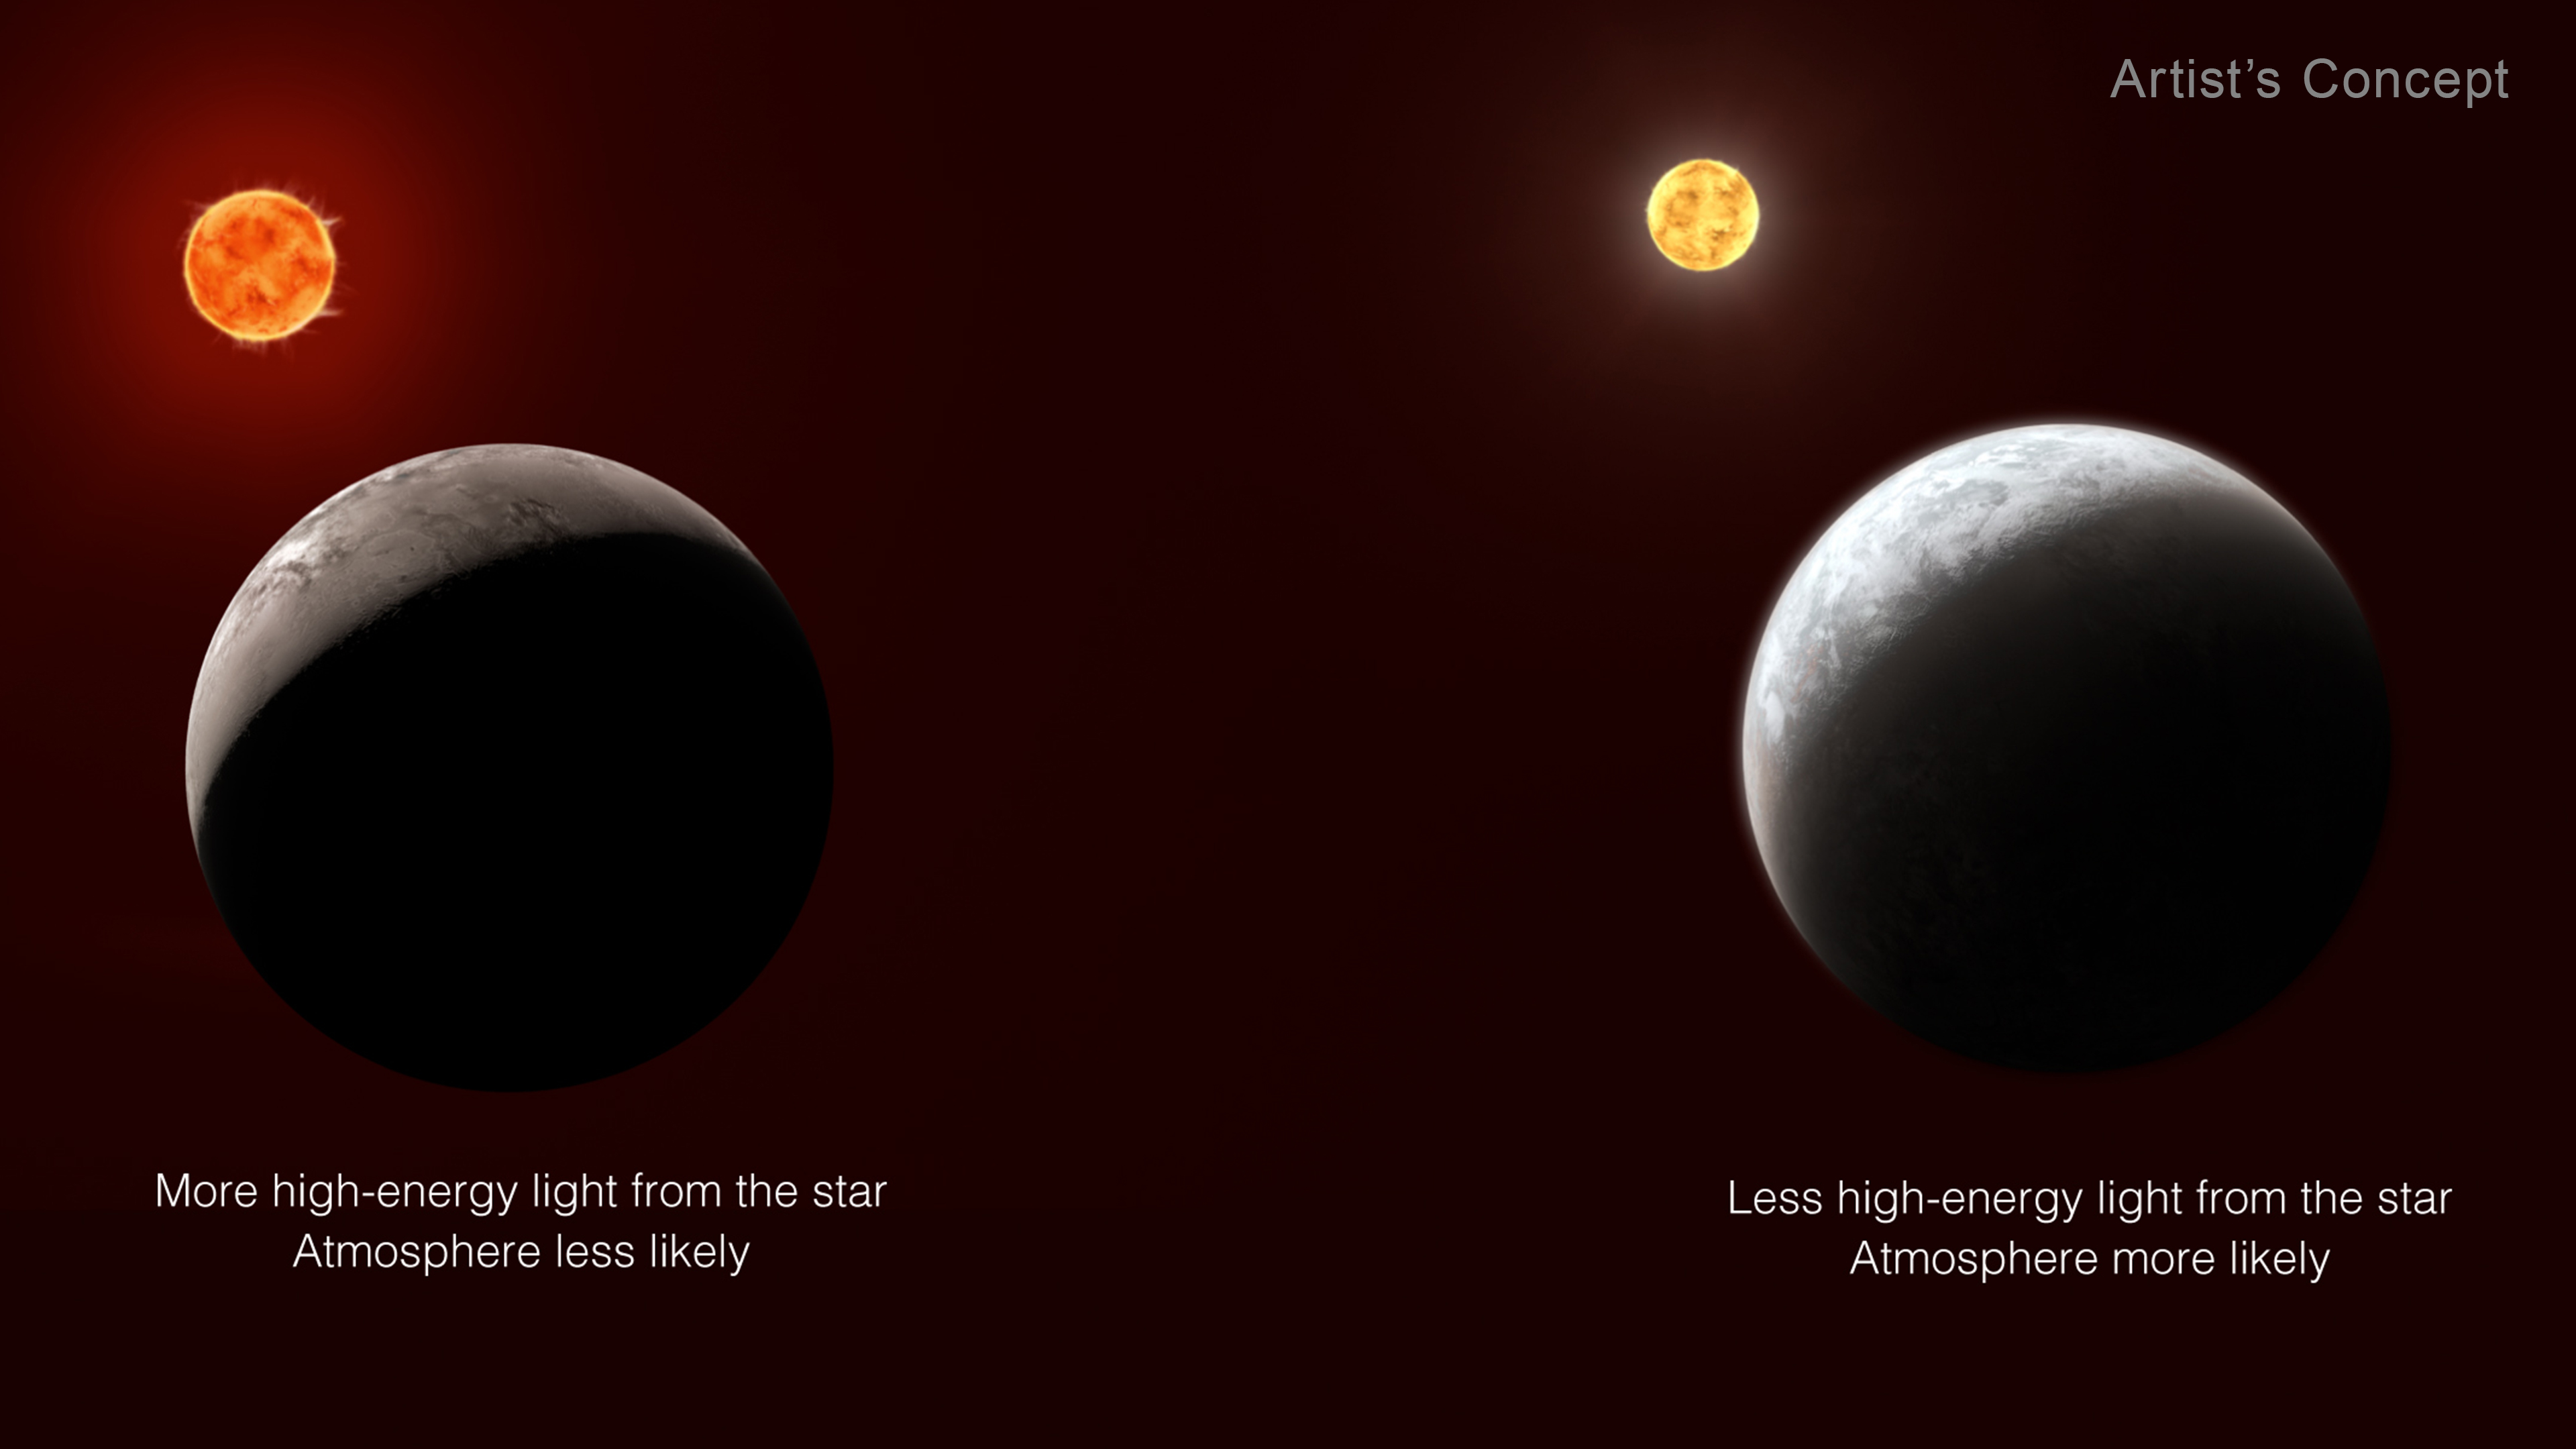

Which Planets Have an Atmosphere? Effect of Radiation

All other things being equal, the more high-energy light a planet receives from its star, the less likely it is to have an atmosphere. When starlight — particularly X-rays and ultraviolet light — reaches a planet, gas molecules in the atmosphere heat up and move very fast. If they absorb enough energy to move faster than the escape velocity of the planet, they can fly off into space. The more energy the planet receives from its star over time, the harder it is for the planet to hold on to its atmosphere. This is one reason why Mercury has only a trace atmosphere.

Credit: Illustration: NASA, ESA, CSA, Joseph Olmsted (STScI), Andi James (STScI)